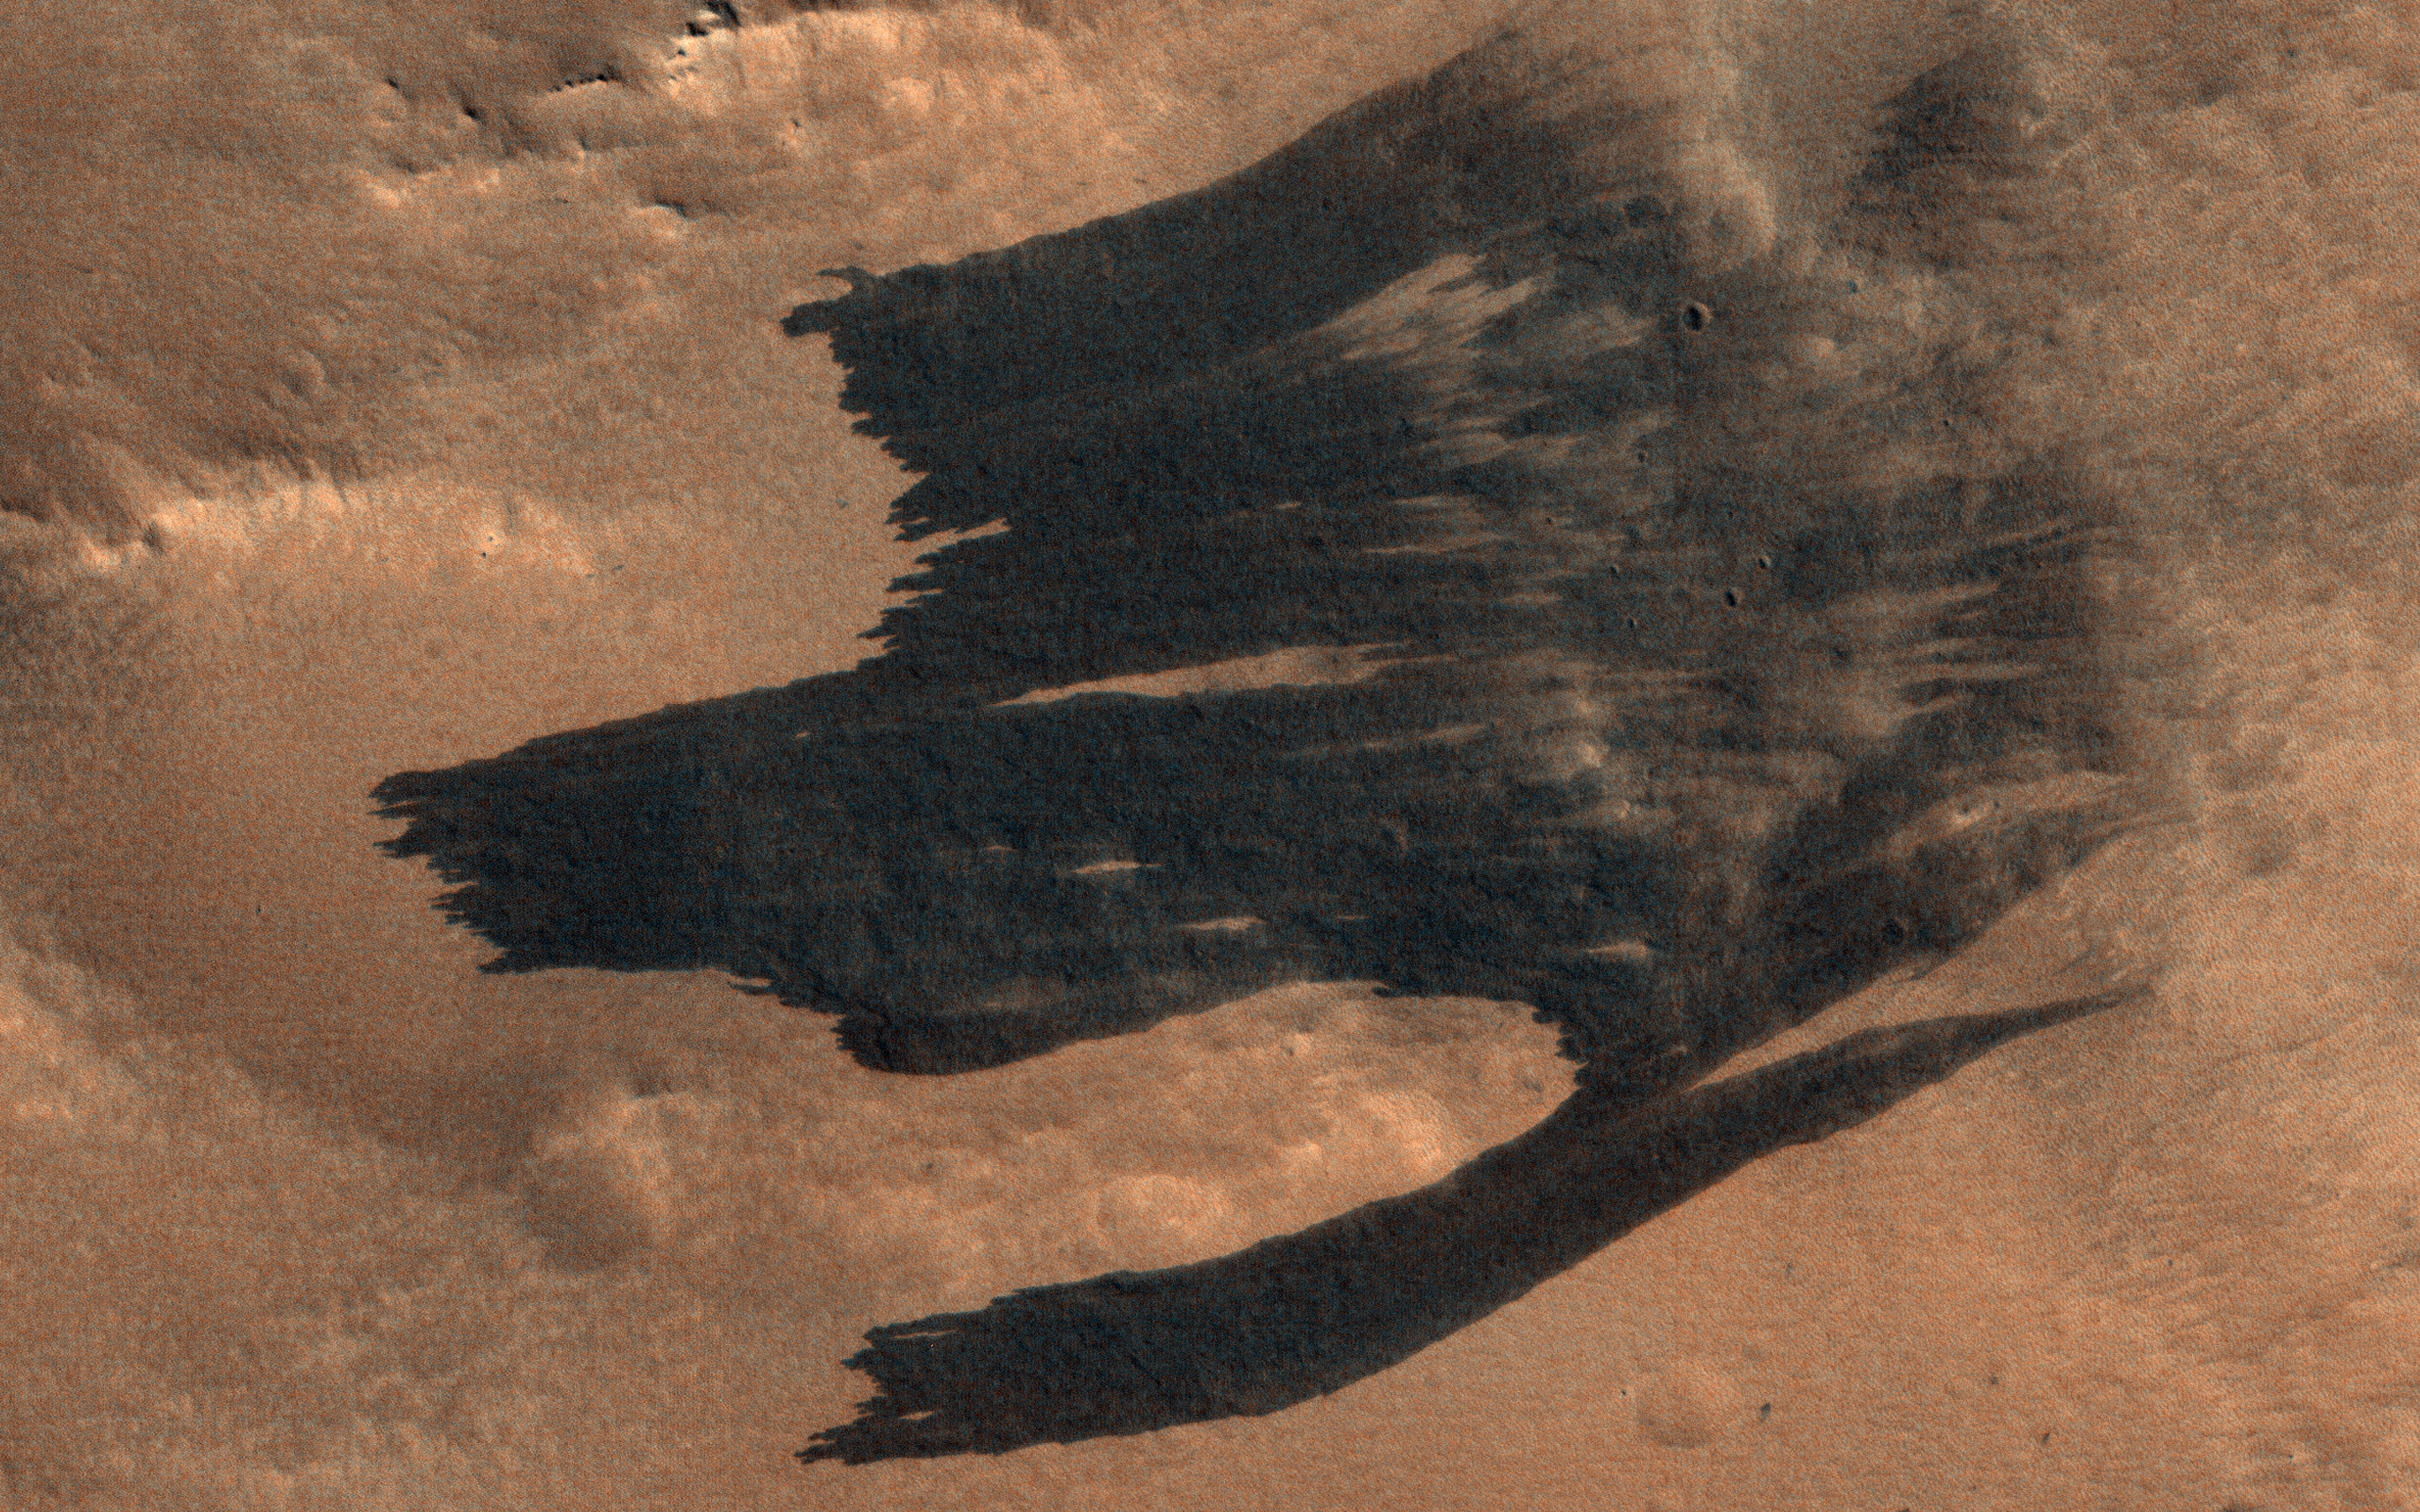

Impact-Induced Dust Avalanches

HiRISE has been imaging new dark features discovered by MRO’s Context Camera, which are mostly new impact sites. In this scene we see what appears to be a new impact cluster and, extending downhill from the craters, new dark slope streaks.

These slope streaks are formed by dry dust avalanches. We’ve also seen large new dust avalanches associated with new impacts at previous locations.

The map is projected here at a scale of 25 centimeters (9.8 inches) per pixel. (The original image scale is 28.9 centimeters [11.4 inches] per pixel [with 1 x 1 binning]; objects on the order of 87 centimeters [34.3 inches] across are resolved.) North is up.

The University of Arizona, in Tucson, operates HiRISE, which was built by Ball Aerospace & Technologies Corp., in Boulder, Colorado. NASA’s Jet Propulsion Laboratory, a division of Caltech in Pasadena, California, manages the Mars Reconnaissance Orbiter Project for NASA’s Science Mission Directorate, Washington.

Credit: NASA/JPL-Caltech/University of Arizona